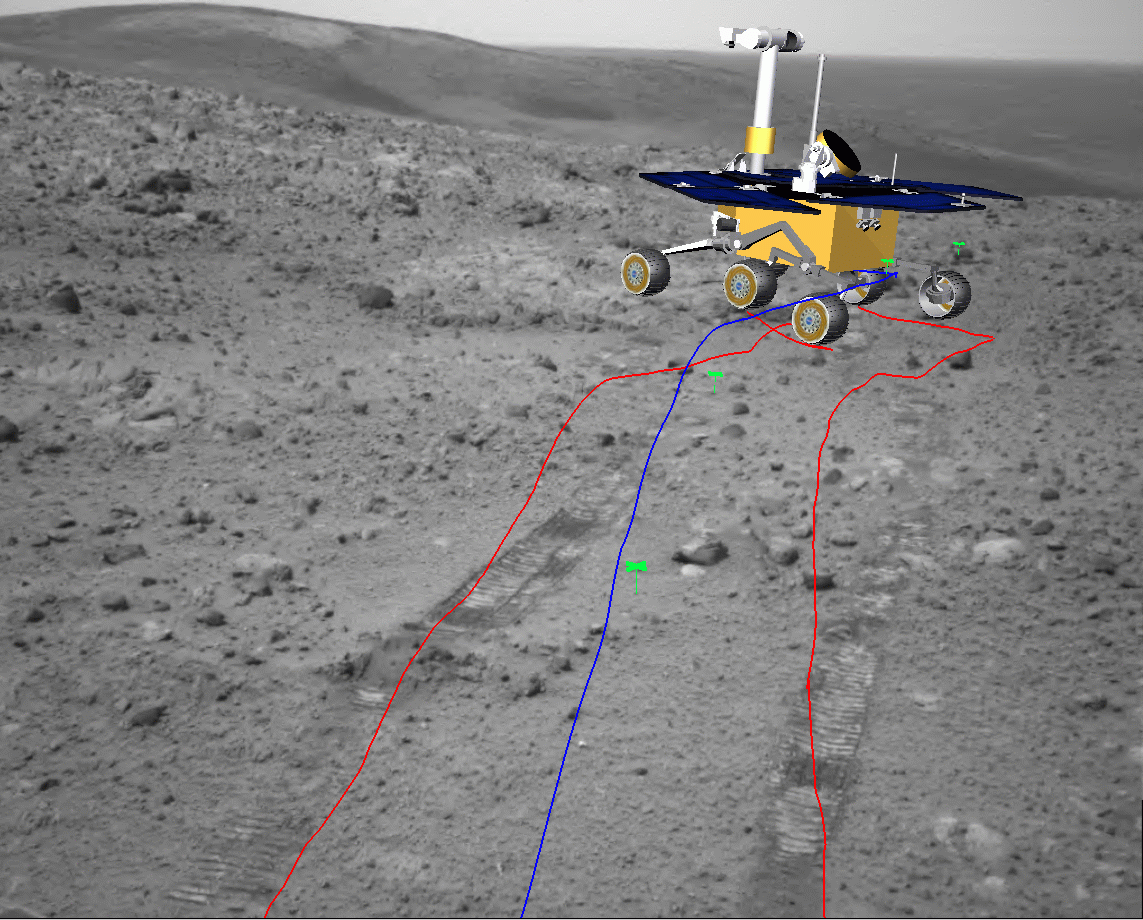

Simulated View for Rover Activity Planning

The black-and-white base image in this view was taken by NASA’s Mars Exploration Rover Spirit with its navigation camera during the rover’s 658th Martian day, or sol (Nov. 8, 2005). The location is on the eastern side of “Husband Hill.” The superimposed colored lines and computer image of the rover indicate Spirit’s path ahead and the intended position at the end of the drive. Rover-team scientists and engineers use this type of simulated image as a help in planning activities for succeeding sols.

Credit: NASA/JPL-Caltech